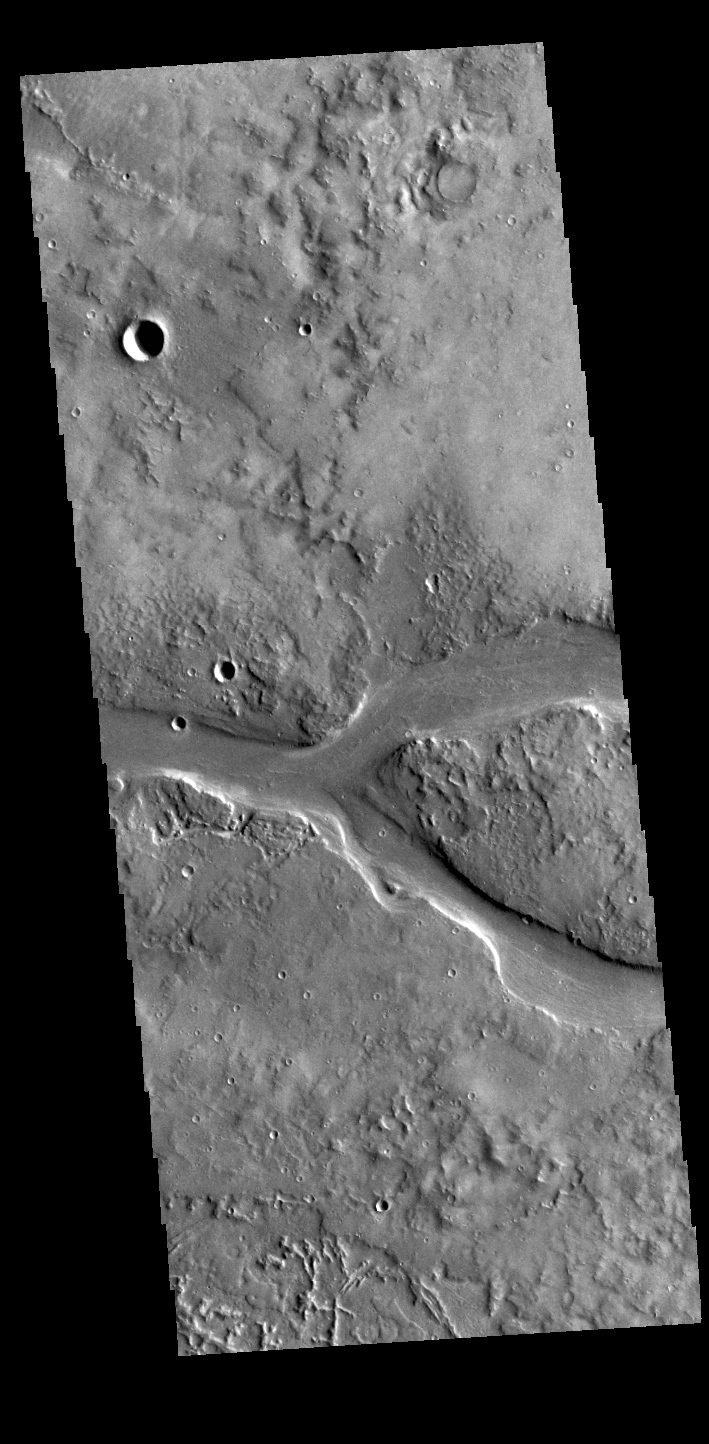

Granicus Valles

This VIS image shows part of Granicus Valles. Granicus Valles is a complex channel system located west of Elysium Mons. The system is approximately 750km long (466 miles). It is likely that both water and lava played a part in creation of the feature.

Credit: NASA/JPL-Caltech/ASU